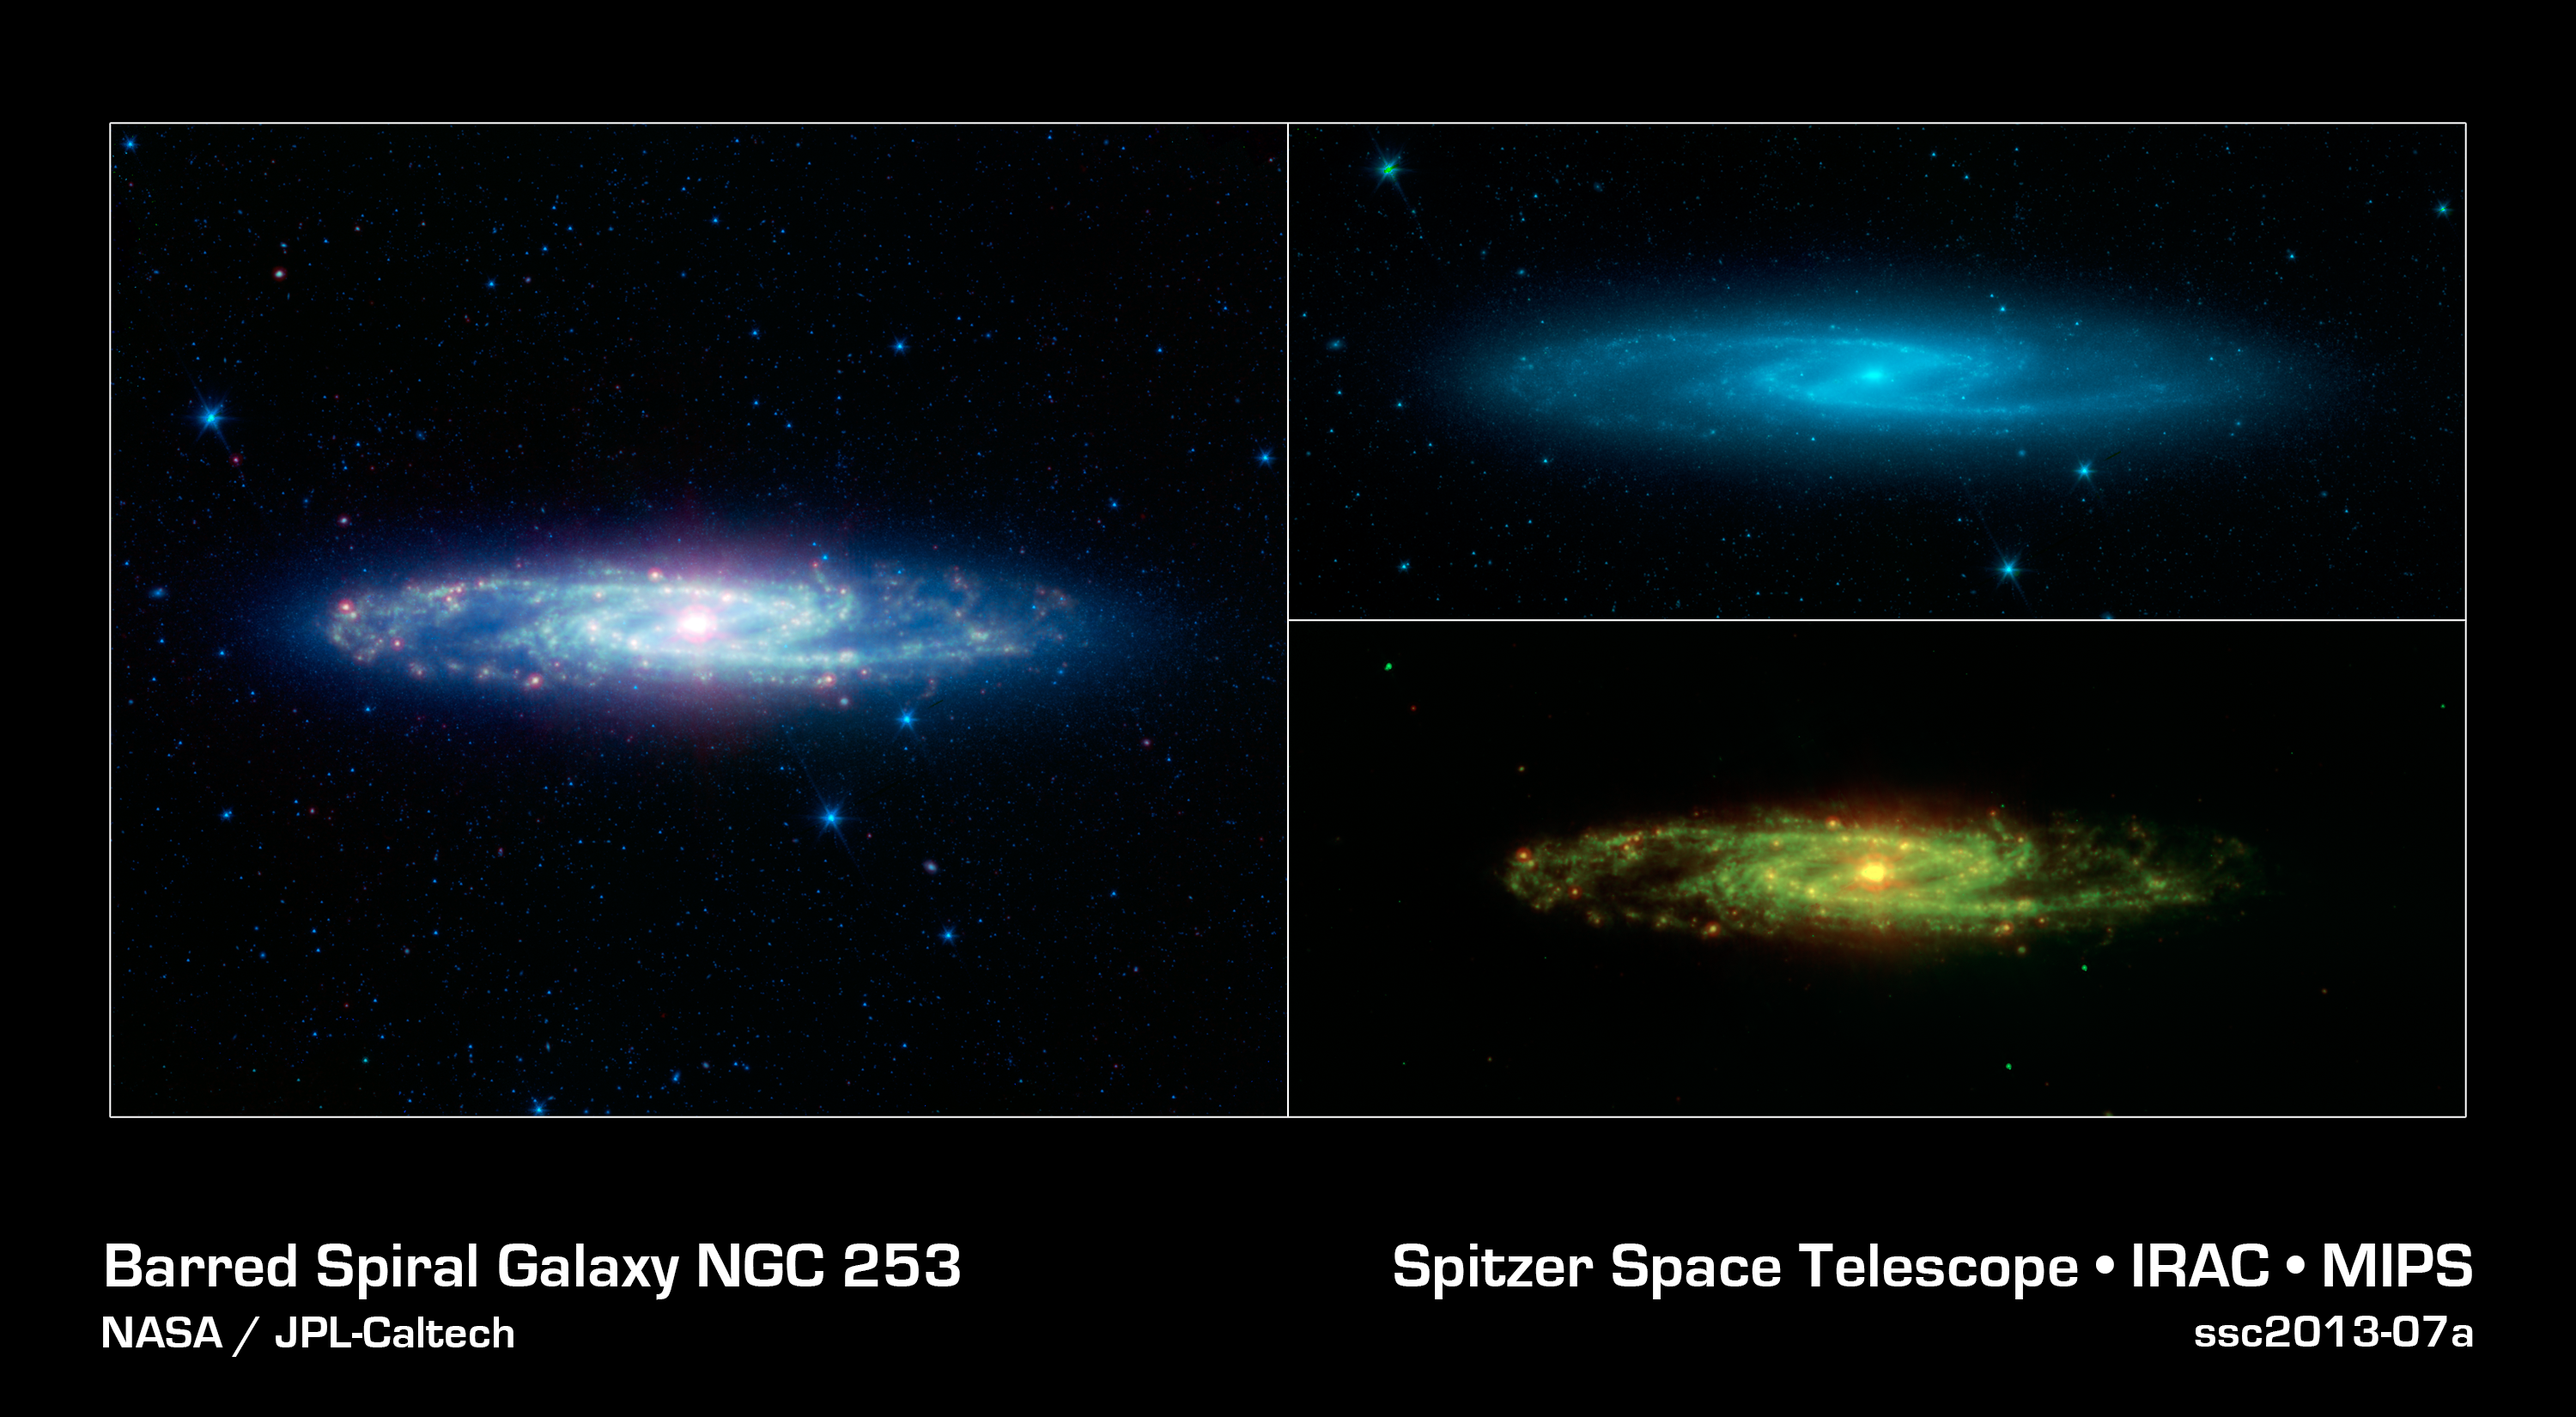

The Barred Sculptor Galaxy

The spectacular swirling arms and central bar of the Sculptor galaxy are revealed in this new view from NASAs Spitzer Space Telescope. The main image is an infrared composite combining data from two of Spitzers detectors taken during its early cold, or cryogenic, mission.

Also known as NGC 253, the Sculptor galaxy is part of a cluster of galaxies visible to observers in the Southern hemisphere. It is known as a starburst galaxy for the extraordinarily strong star formation in its nucleus. This activity warms the surrounding dust clouds, causing the brilliant yellow-red glow in the center of this infrared image.

The image is split into two constituent parts on the right. On the top is a blue glow primarily from the light of stars as seen at the shorter wavelengths of infrared light. In this view, the disk, spiral arms and central bar are much easier to identify than in visible light because the obscuring effects of dust are minimized.

The lower right image shows the glow of dust at longer infrared wavelengths in green and red. Regions of star formation glow especially bright at the longest wavelengths (red).

While Spitzer is now operating without any onboard cryogen, it can still operate its shorter-wavelength detectors to produce images equivalent to the star map on the upper right. Spitzer continues to be a valuable tool for studying the infrared properties of galaxies near and far.

Infrared light with wavelengths of 3.6 and 4.5 microns is shown as blue/cyan. Eight-micron light is rendered in green, and 24-micron emission is red.

Credit: NASA/JPL-Caltech